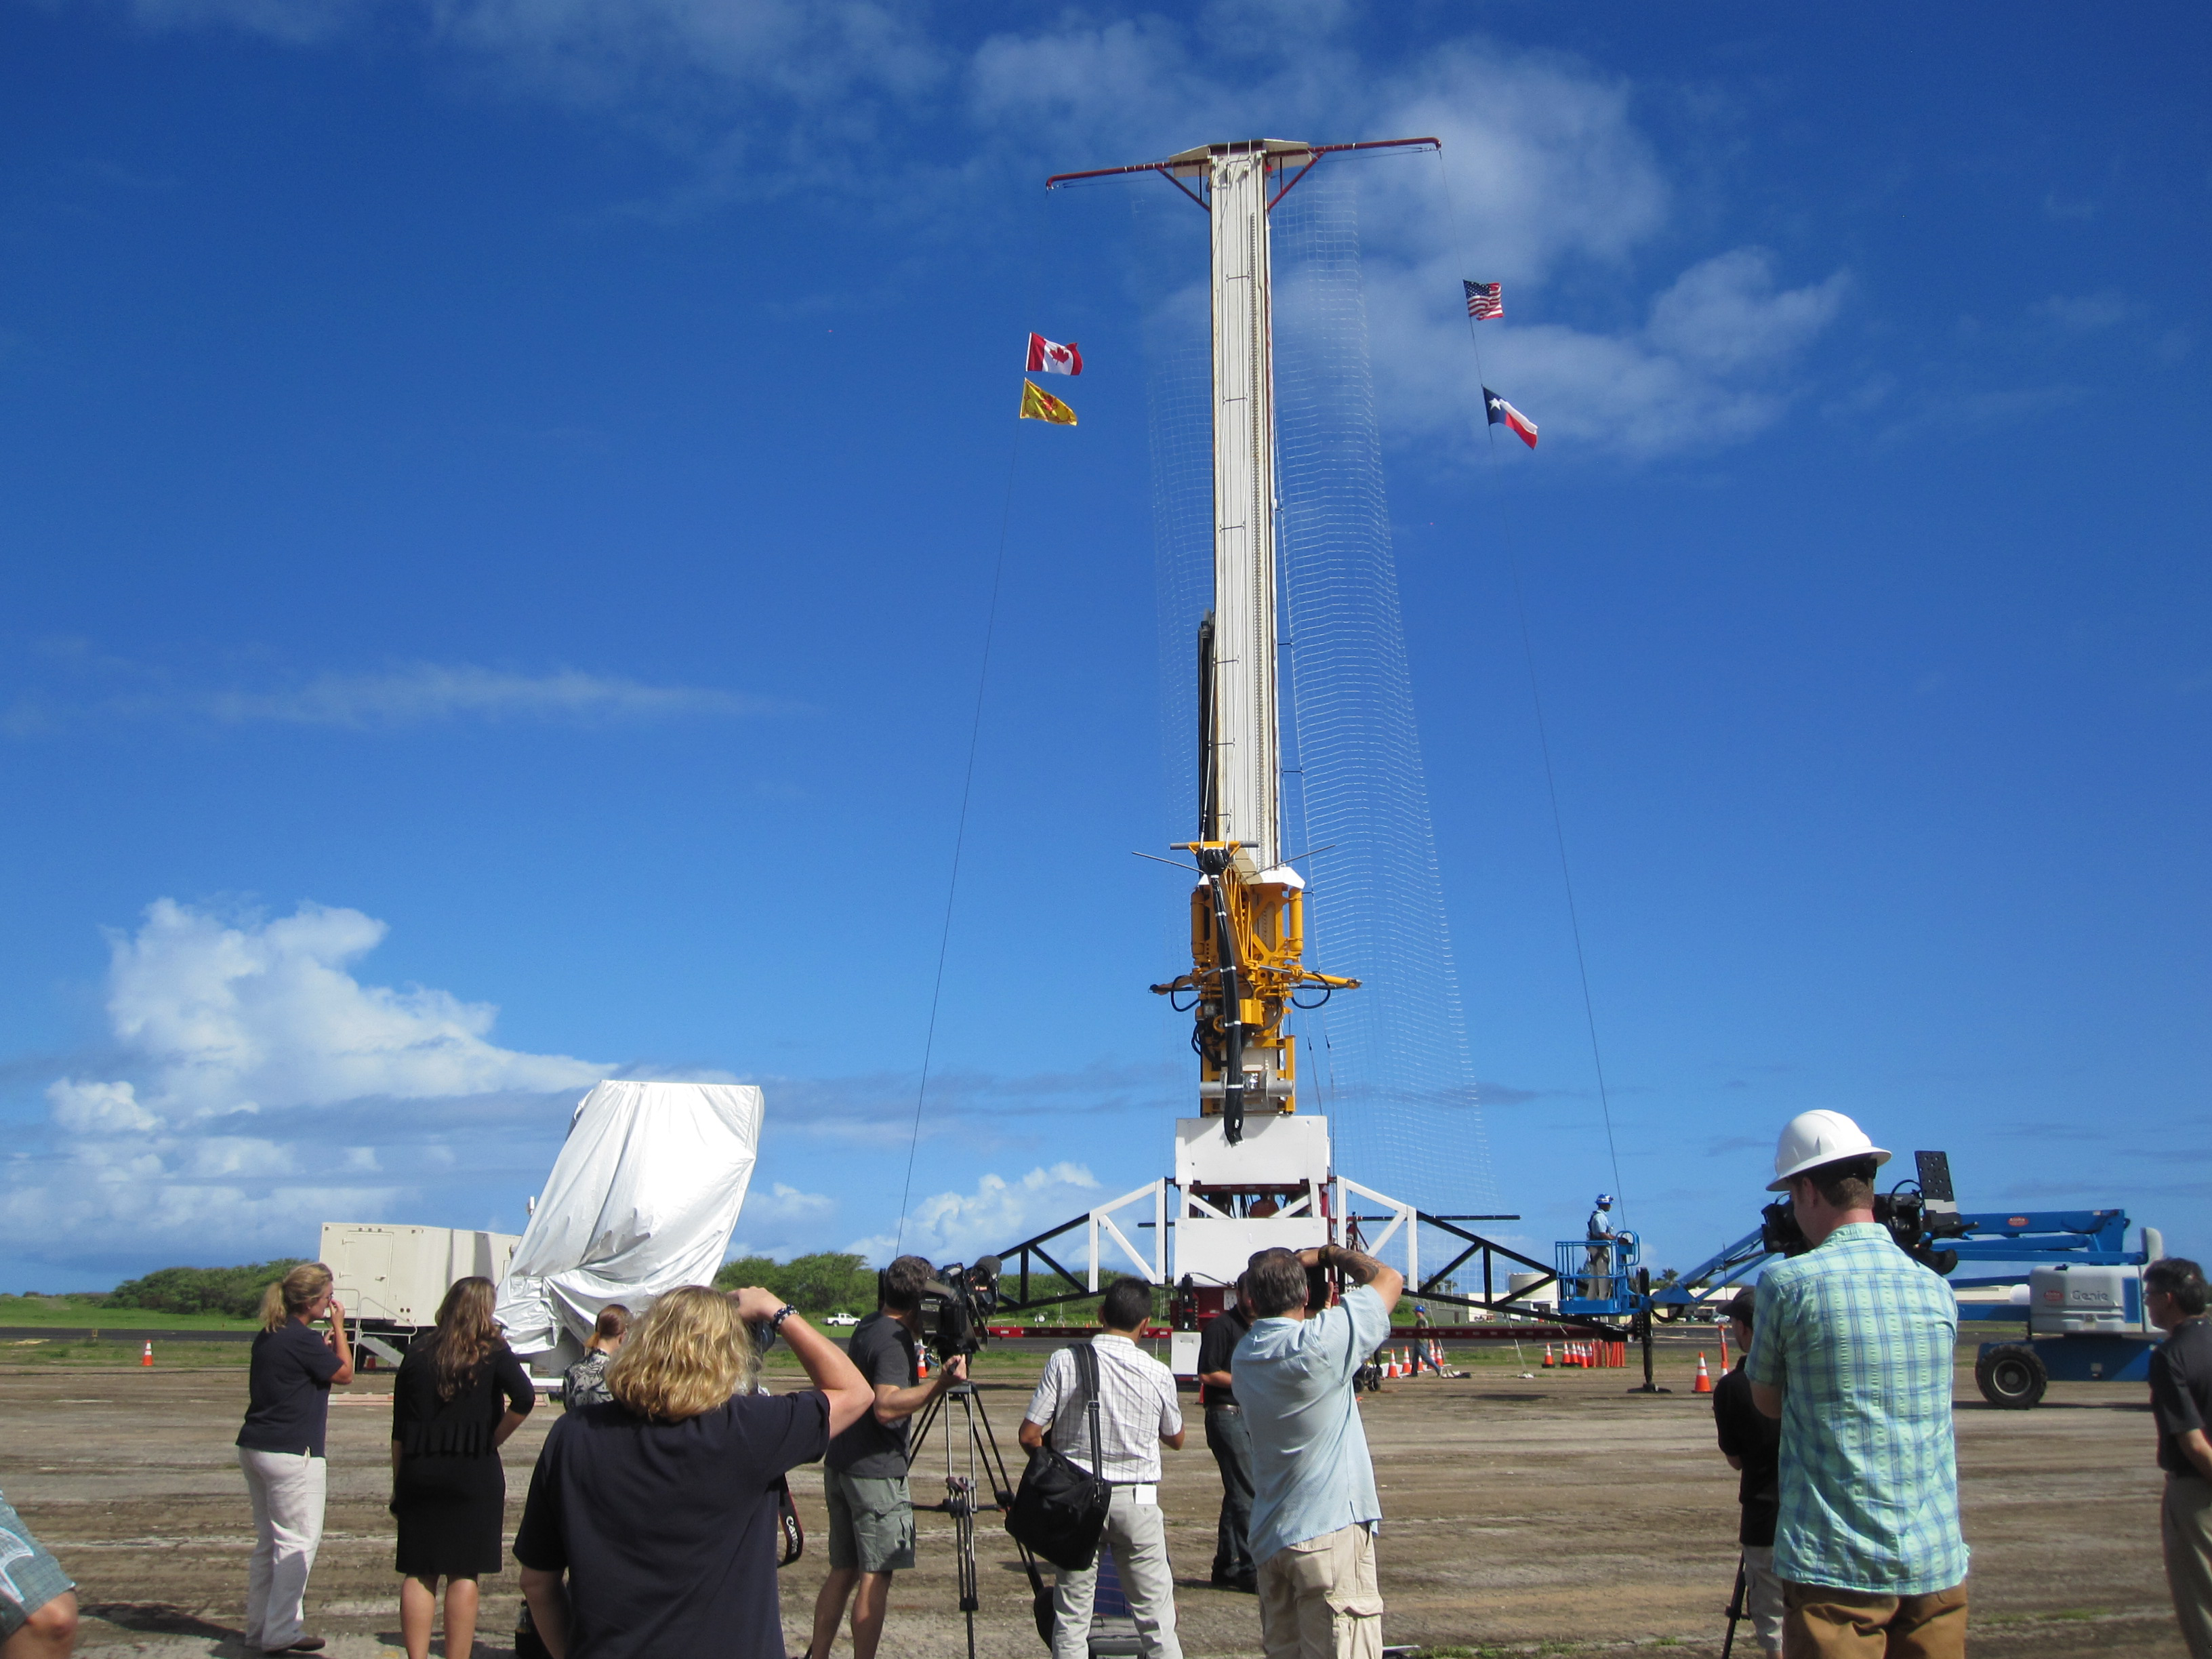

Launch Tower for LDSD

This image shows the tower from which the test vehicle for NASA’s Low-Density Supersonic Decelerator (LDSD) will hang before a balloon lifts it to high altitudes. The rocket-powered test vehicle will reach near-space heights before testing landing technologies for future Mars missions. The test will occur at the U.S. Navy’s Pacific Missile Range Facility in Kauai, Hawaii.

The Low-Density Supersonic Decelerator Project is managed by JPL for NASA’s Space Technology Mission Directorate in Washington.

Credit: NASA/JPL-Caltech